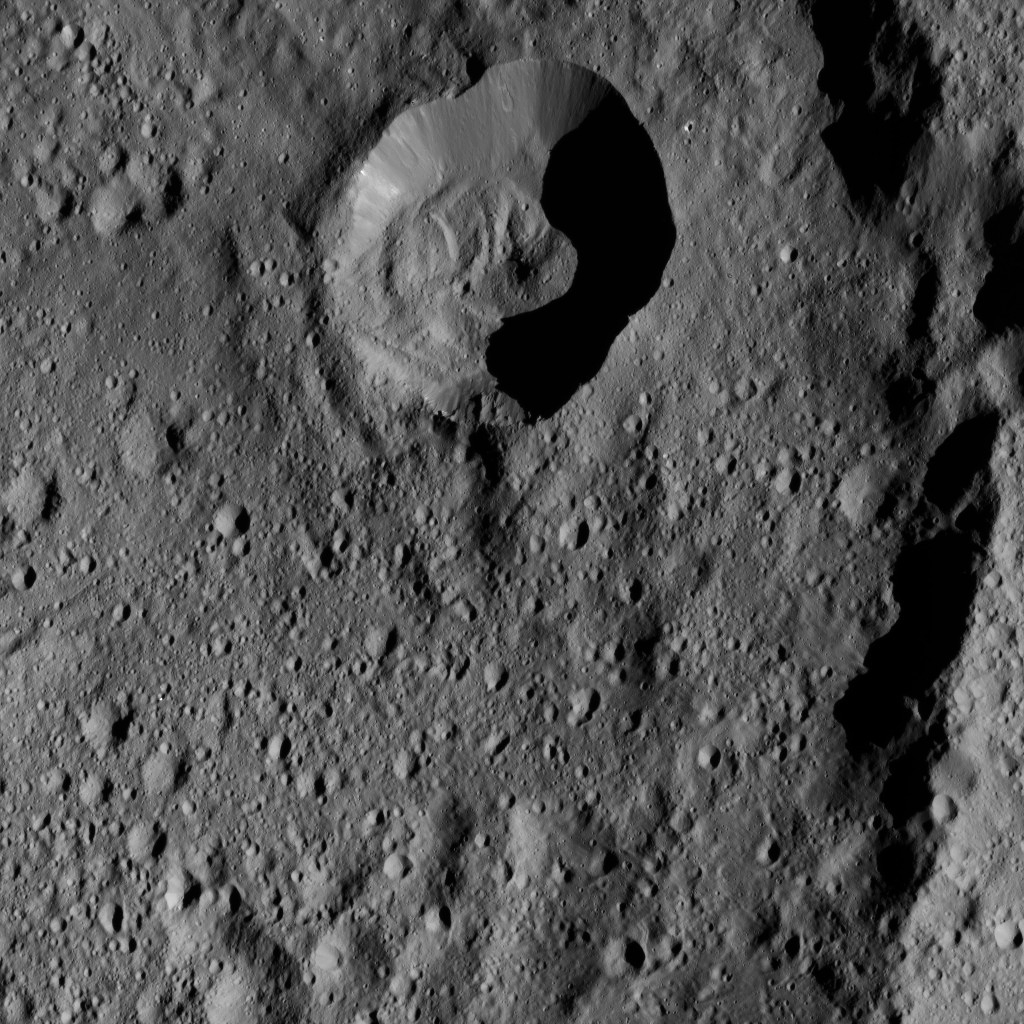

Dawn LAMO Image 196

This view from NASA’s Dawn spacecraft shows an area within Ezinu Crater on Ceres. Ezinu, which is 72 miles (116 kilometers) wide, was named for the Sumerian goddess of grain. Part of the crater’s eastern rim is visible along the right side of the image.

The image is centered at 42 degrees north latitude, 202 degrees east longitude. Ezinu can also be seen at PIA20190.

Dawn took this image on June 8, 2016, from its low-altitude mapping orbit, at a distance of about 240 miles (385 kilometers) above the surface. The image resolution is 120 feet (35 meters) per pixel.

Dawn’s mission is managed by JPL for NASA’s Science Mission Directorate in Washington. Dawn is a project of the directorate’s Discovery Program, managed by NASA’s Marshall Space Flight Center in Huntsville, Alabama. UCLA is responsible for overall Dawn mission science. Orbital ATK, Inc., in Dulles, Virginia, designed and built the spacecraft. The German Aerospace Center, the Max Planck Institute for Solar System Research, the Italian Space Agency and the Italian National Astrophysical Institute are international partners on the mission team.

Credit: NASA/JPL-Caltech/UCLA/MPS/DLR/IDA